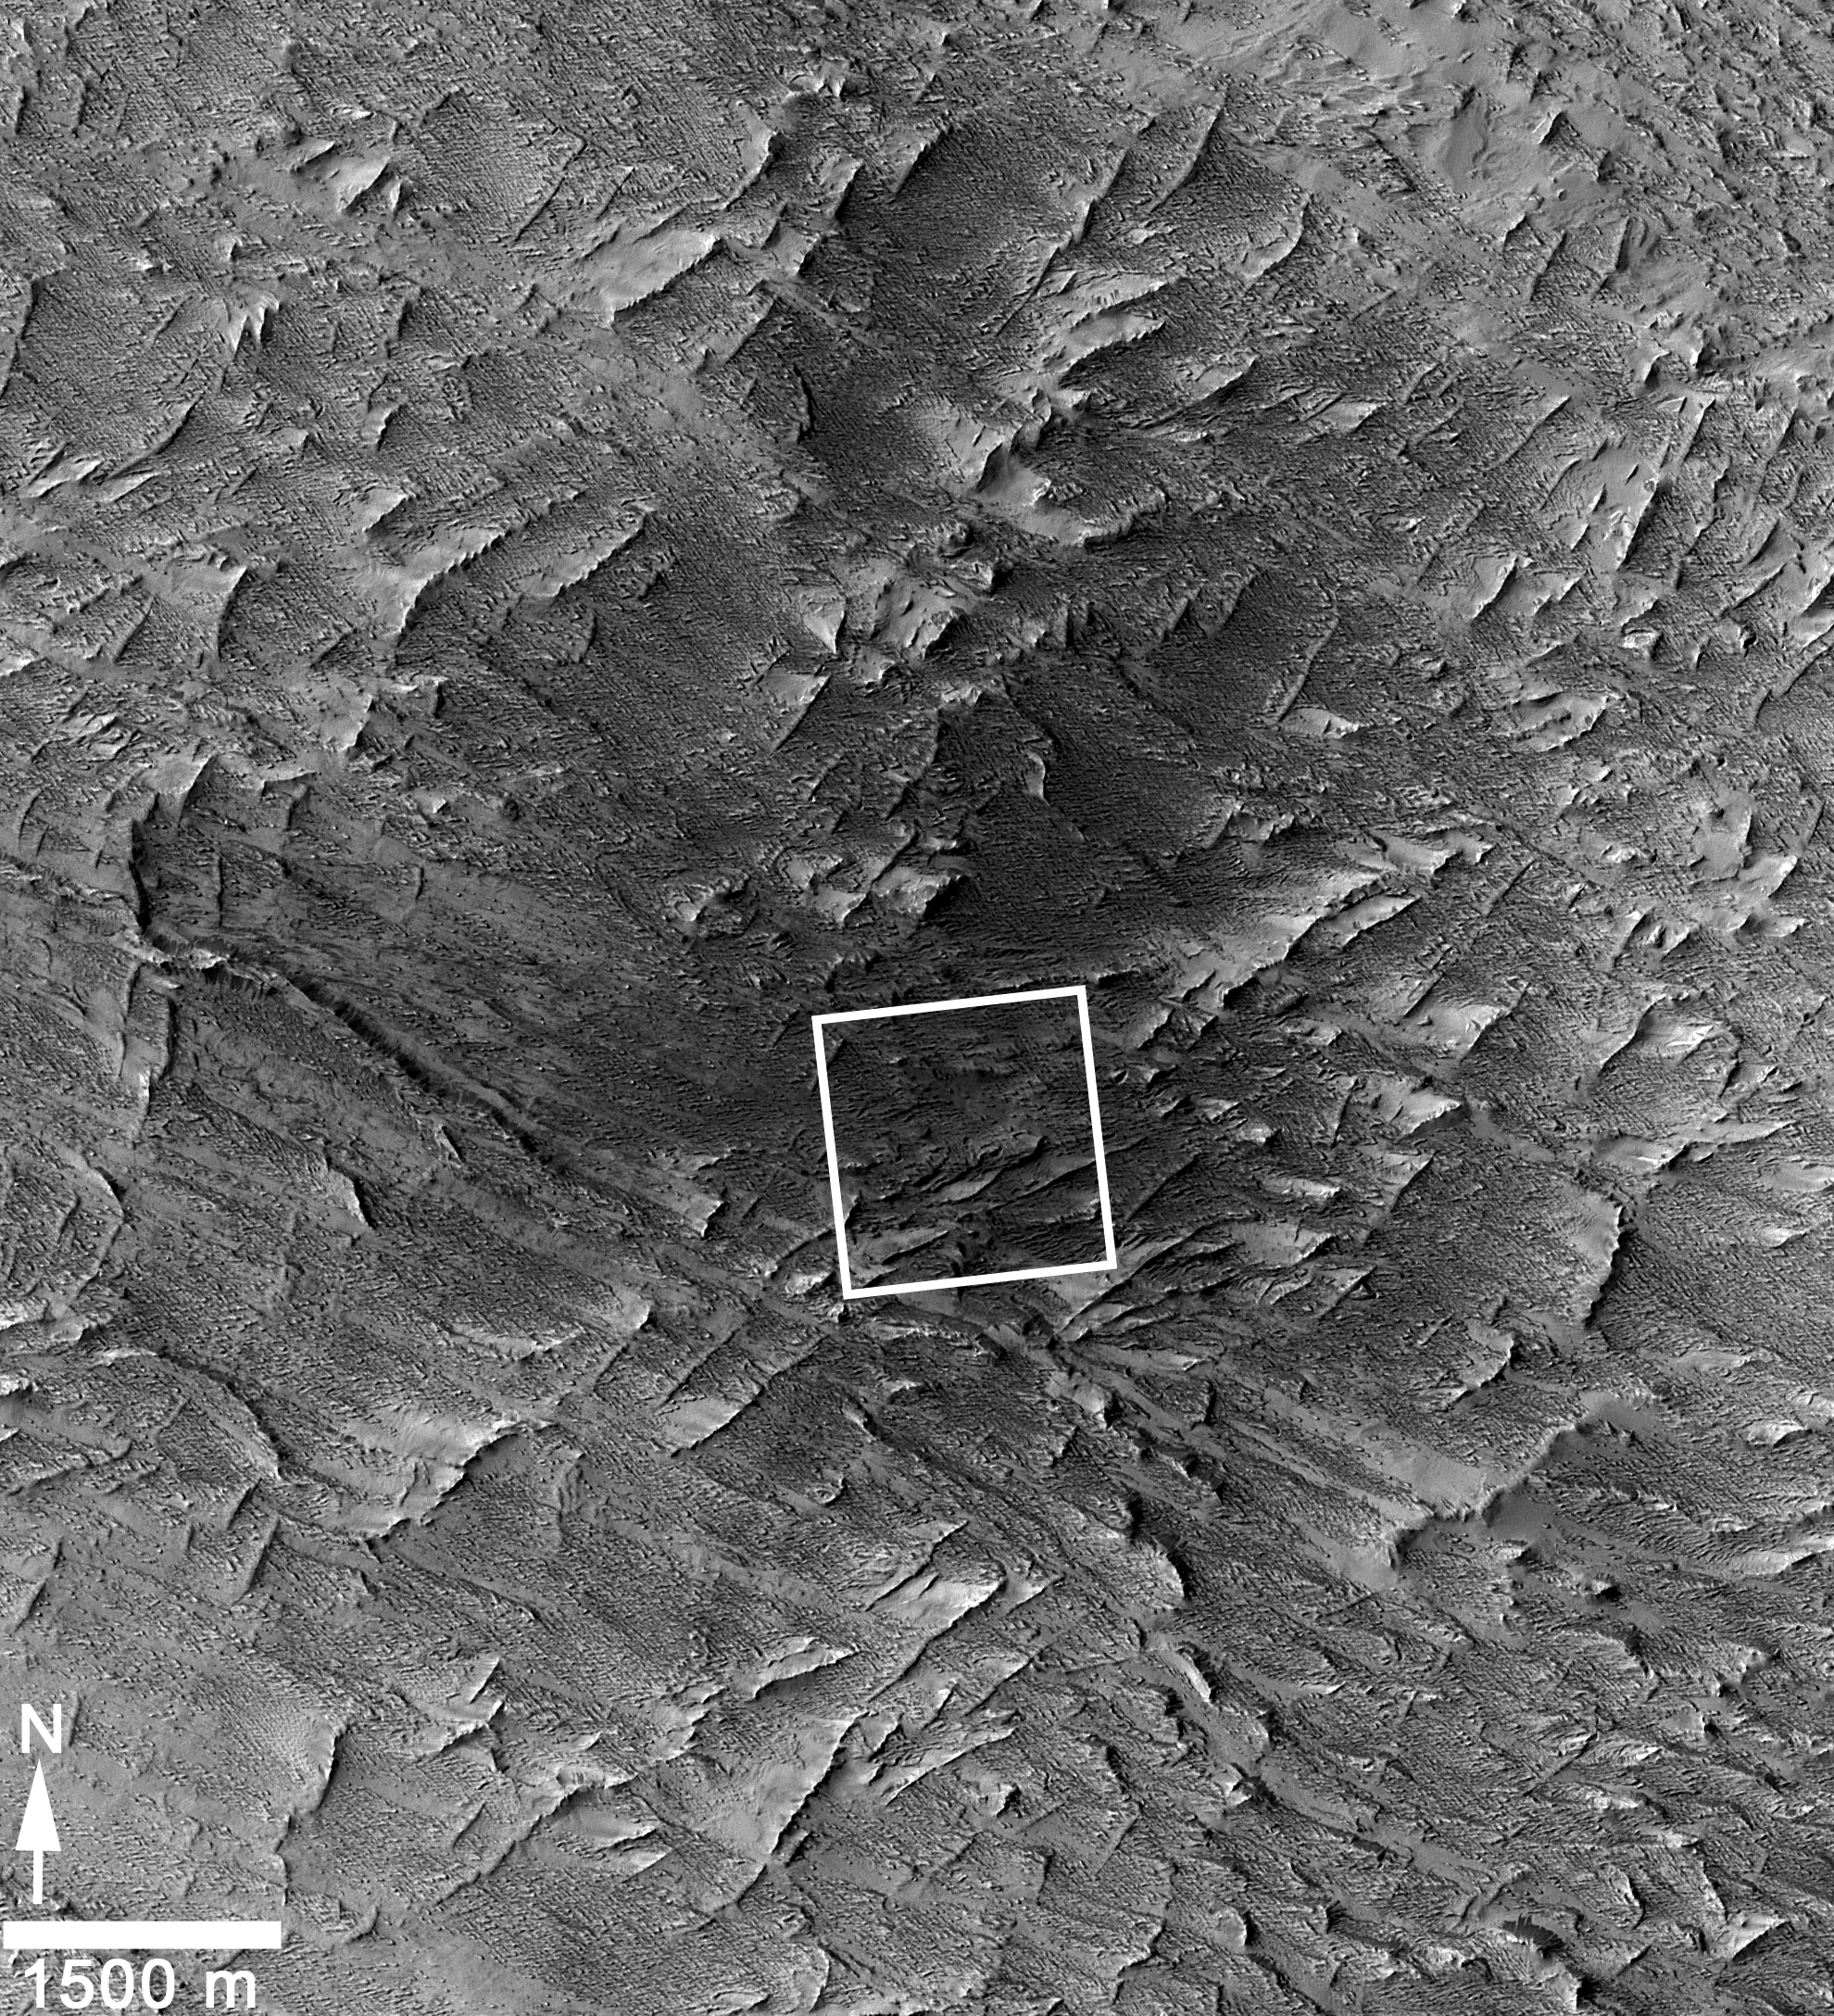

Fresh Mars Crater Confirmed Within Impact Scar

Figure 1

This April 6, 2014, image from the Context Camera (CTX) on NASA’s Mars Reconnaissance Orbiter was taken as a follow-up to discovery of a possible March 2012 impact scar in images from the orbiter’s Mars Color Imager (MARCI). It reveals two craters within the darkened area (at center of the inscribed rectangle).

CTX has imaged most of Mars at least once, with resolution that reveals features smaller than a tennis court. The camera had imaged this same area in January 2012, before the scar-causing event detected in MARCI images. Comparison of that CTX “before” image with this “after” one confirmed that the two craters were not yet present in early 2012 (see PIA18383).

Many of the approximately 400 fresh impact craters on Mars that have been confirmed with before-and-after images were first seen as dark scars detected in CTX images and then confirmed to have craters within the scars when follow-up observations were made with the High Resolution Imaging Science Experiment (HiRISE) camera. This impact is the only one, so far, big enough for the scar to be first detected in MARCI images (see PIA18381), with follow-up confirmation of a crater by CTX. The largest of several craters at this impact site is 159 feet (48.5 meters) wide, making it the biggest fresh impact crater ever clearly confirmed with before-and-after images, on Mars or anywhere else.

This image covers an area about 6 miles (10 kilometers) wide. The fresh craters are at 3.34 degrees north latitude, 219.38 degrees east longitude.

Figure 1 is version of the same image without the inscribed rectangle.

CTX is one of six instruments on NASA’s Mars Reconnaissance Orbiter. The camera was built by and is operated by Malin Space Science Systems, San Diego. NASA’s Jet Propulsion Laboratory, a division of the California Institute of Technology in Pasadena, manages the Mars Reconnaissance Orbiter Project for NASA’s Science Mission Directorate, Washington.

Credit: NASA/JPL-Caltech/MSSS